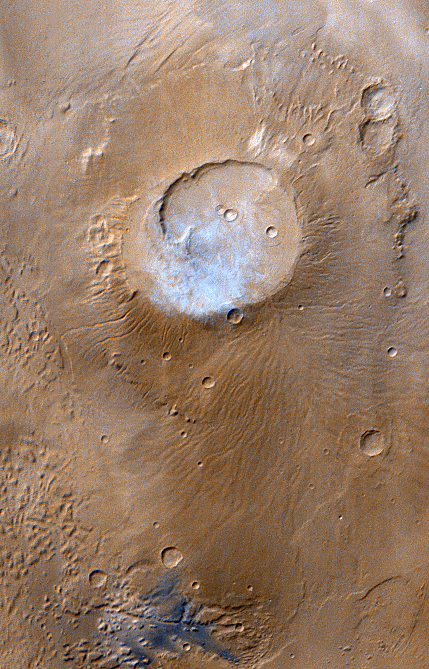

Apollinaris Patera, Mars

This month (April 1999), the Mars Global Surveyor Mars Orbiter Camera (MOC) passed over the Apollinaris Patera volcano and captured a patch of bright clouds hanging over its summit in the early martian afternoon. This ancient volcano is located near the equator and–based on observations from the 1970s Viking Orbiters–is thought to be as much as 5 kilometers (3 miles) high. The caldera–the semi-circular crater at the volcano summit–is about 80 kilometers (50 miles) across.

The color in this picture was derived from the MOC red and blue wide angle camera systems and does not represent true color as it would appear to the human eye (that is, if a human were in a position to be orbiting around the red planet). Illumination is from the upper left.

Malin Space Science Systems and the California Institute of Technology built the MOC using spare hardware from the Mars Observer mission. MSSS operates the camera from its facilities in San Diego, CA. The Jet Propulsion Laboratory’s Mars Surveyor Operations Project operates the Mars Global Surveyor spacecraft with its industrial partner, Lockheed Martin Astronautics, from facilities in Pasadena, CA and Denver, CO.

Credit: NASA/JPL/MSSS